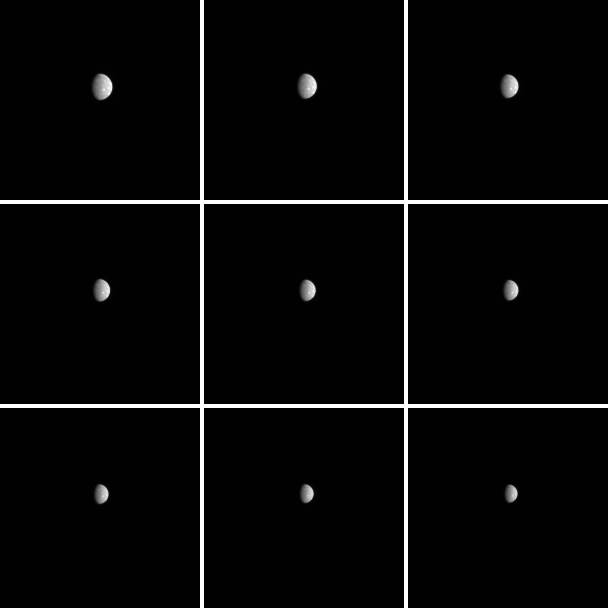

It’s Just a Phase that Mercury’s Going Through

MESSENGER’s closest approach to Mercury occurred over a week ago, yet observations of the Solar System’s innermost planet continue. Shown here are just nine images of the 1,177 planned with the goal of characterizing how the measured brightness of Mercury’s surface is controlled by changing lighting conditions. As MESSENGER approached and departed the planet during the mission’s third Mercury flyby, the angle between the Sun, Mercury’s surface, and the spacecraft was continually changing. This angle is called the phase angle. By collecting images that show the full planet over a large range of phase angles, the effect of the phase angle on Mercury’s apparent brightness can be determined. Observations are made in all 11 narrow-band WAC filters to gain information about how this effect varies with wavelength (color of light). Such information is very important when trying to compare and interpret images of Mercury’s surface that were collected under different lighting conditions. This large phase-angle imaging campaign began September 22, more than a week before the spacecraft’s closest approach to Mercury, and will continue until October 20.

Date Acquired: October 3 – 4, 2009
Image Mission Elapsed Time (MET): 163047589, 163063489, 163081789, 163100689, 163115989, 163133089, 163149589, 163167589, 163185589
Instrument: Wide Angle Camera (NAC) of the Mercury Dual Imaging System (MDIS)
WAC Filter: 7 (750 nanometers)
Scale: Mercury’s diameter is 4880 kilometers (3030 miles)
Spacecraft Altitude: 1,030,000-1,500,000 kilometers (640,000-930,000 miles)

These images are from MESSENGER, a NASA Discovery mission to conduct the first orbital study of the innermost planet, Mercury. For information regarding the use of images, see the MESSENGER image use policy.

Credit: NASA/Johns Hopkins University Applied Physics Laboratory/Carnegie Institution of Washington